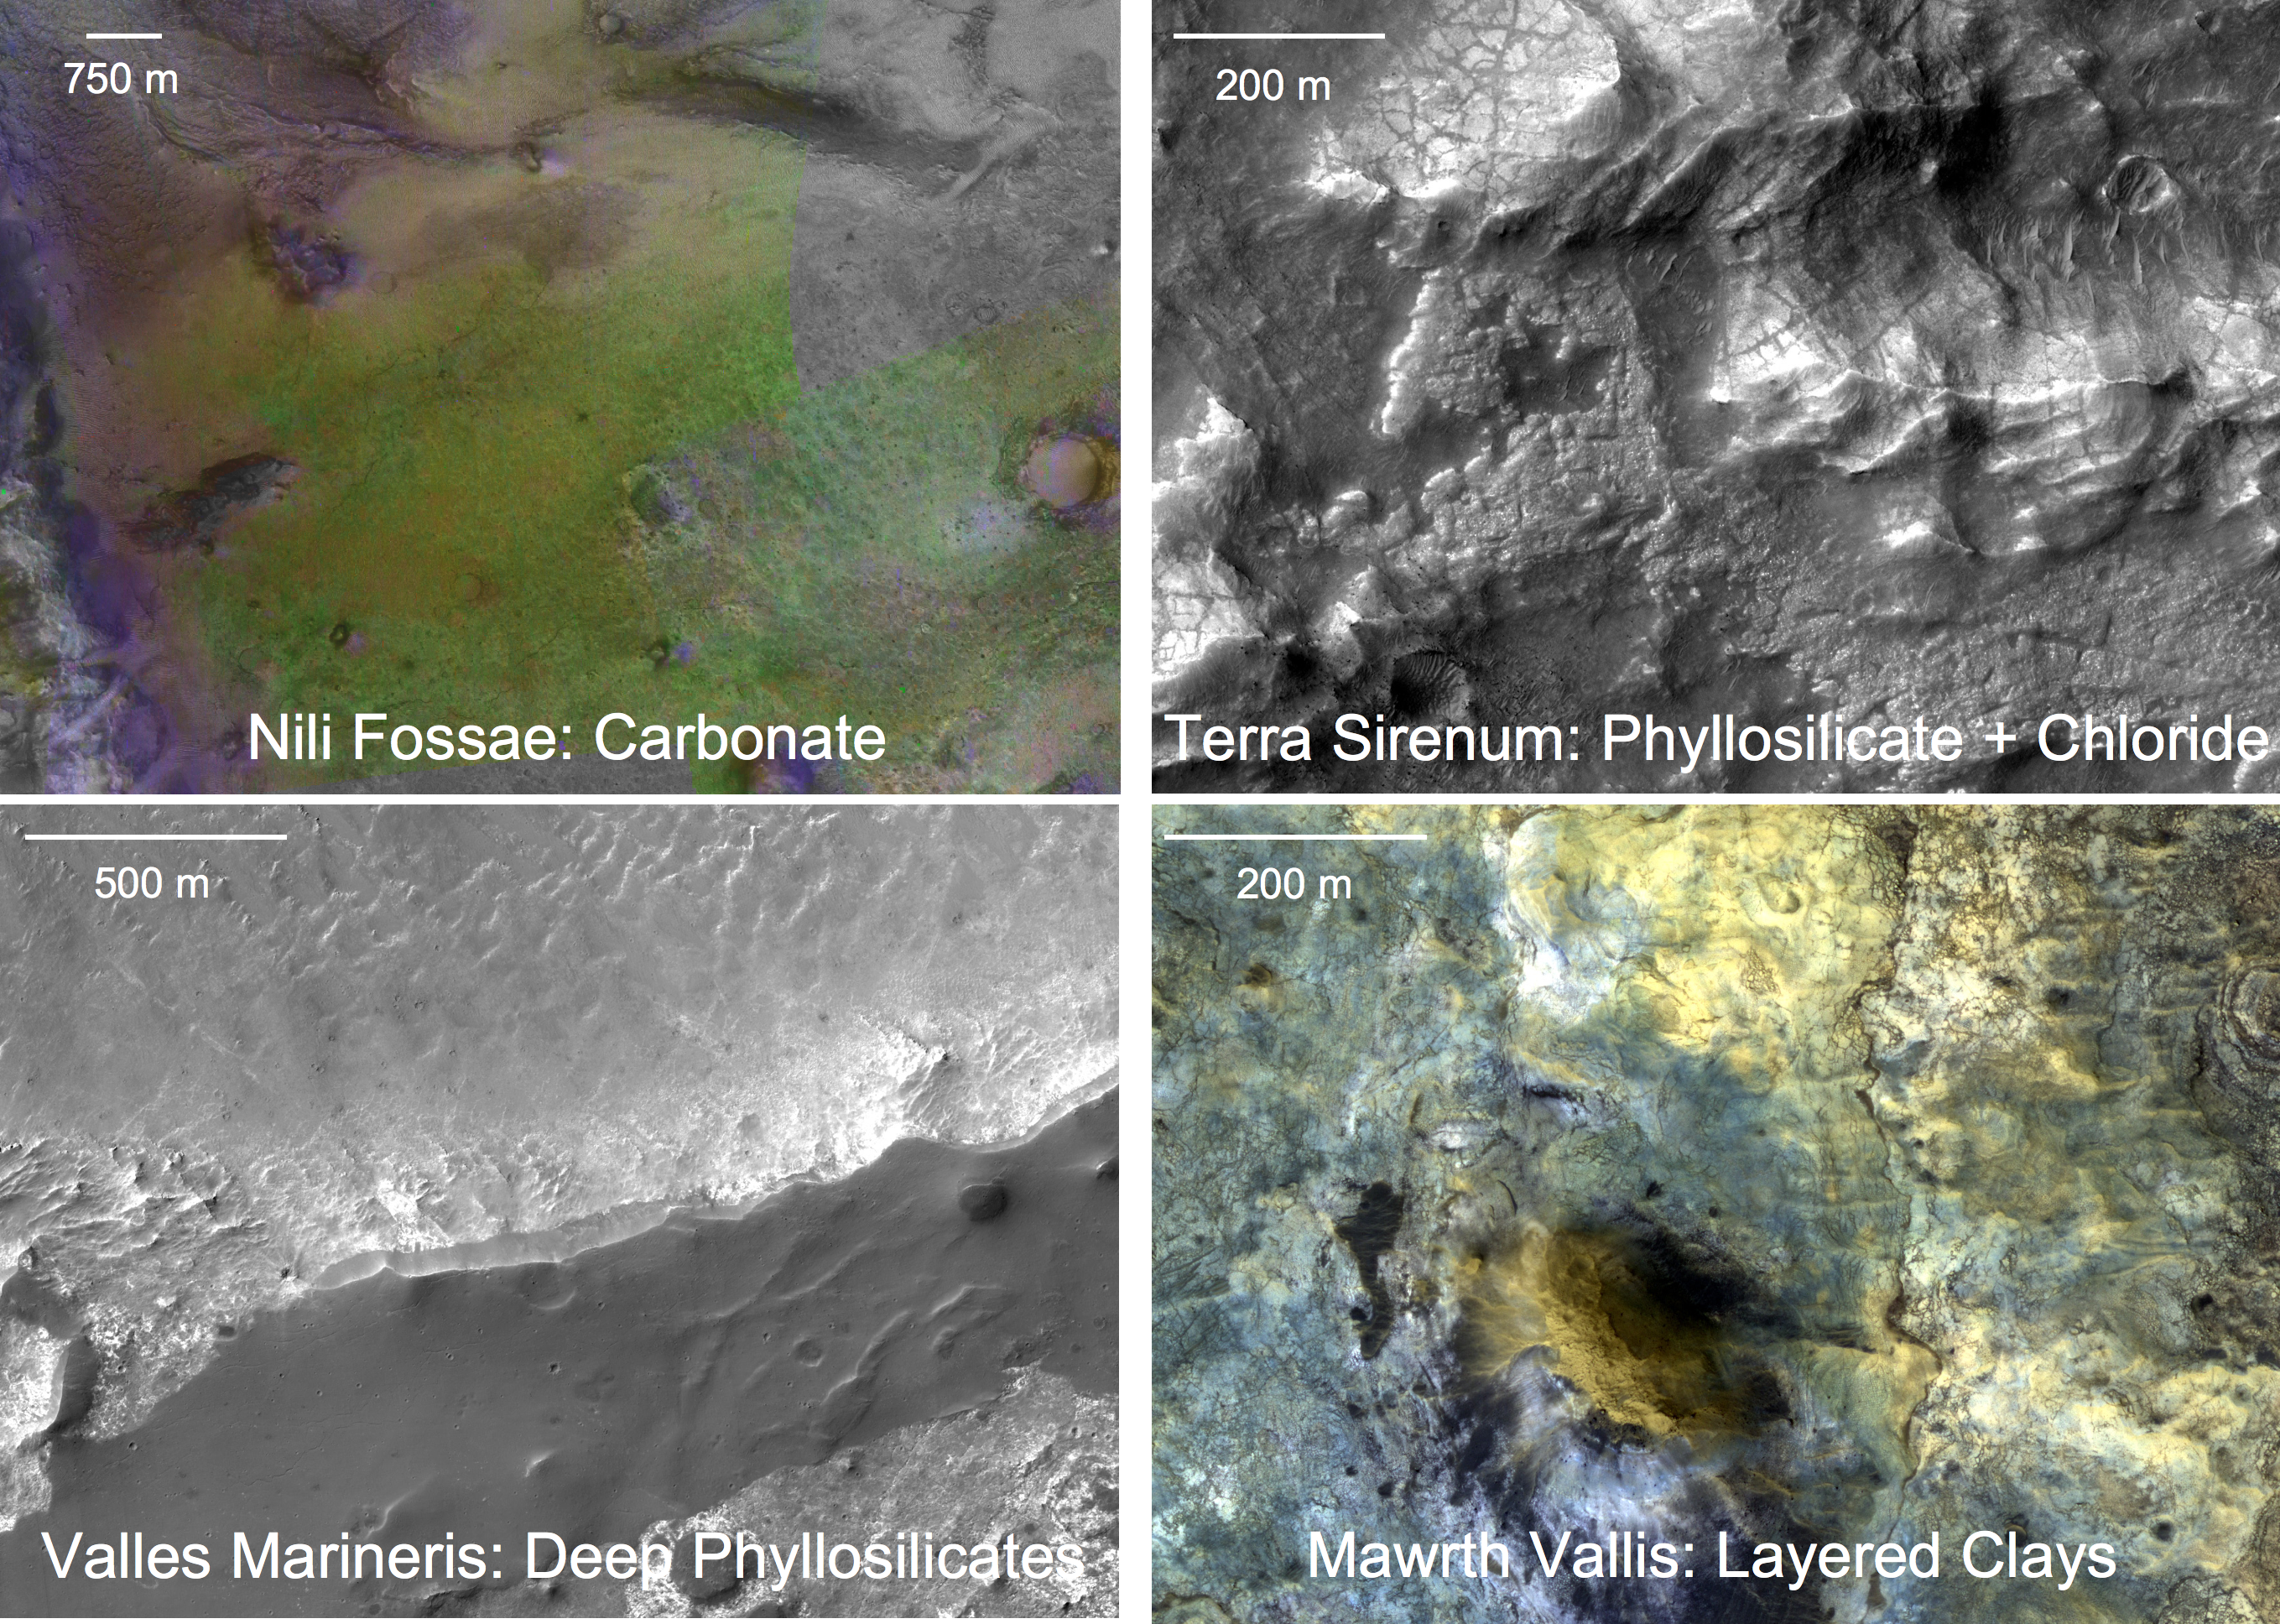

Four Types of Deposits From Wet Conditions on Early Mars

Each of these four panels shows a close-up view of a different type of geological deposit formed with the involvement of water, based on observations by NASA’s Mars Reconnaissance Orbiter. All four date from the earliest period of Martian history, called the Noachian Period.

The upper-left panel shows carbonates overlying clays in the Nili Fossae region of Mars. The view combines color-coded information from infrared spectral observations by the Compact Reconnaissance Imaging Spectrometer for Mars (CRISM) with an underlying black-and-white image from the High Resolution Imaging Science Experiment (HiRISE) camera. Beneath a rough-textured capping rock unit (purple) lie banded olivine-bearing layers (yellow), which in some places have been partially or wholly altered to carbonate (green).

The upper-right panel shows phyllosilicates and chlorides in the Terra Sirenum region, observed by CRISM and HiRISE. Medium-toned, finely fractured rocks containing chloride salts either underlie higher-standing, light-toned phyllosilicates or fill in low spots between them. Both sit on dark, eroded volcanic material.

The lower-left panel shows the upper portion of canyon wall in Coprates Chasma, observed by HiRISE and CRISM. The chasm rim cuts across the middle of the image. The wall slopes down to the top of the image and continues outside the region shown, exposing multiple phyllosilicate-bearing layers in a section of rock 7 kilometers (4 miles) thick. Two of the layers shown here are finely fractured aluminum clays that dominate the lower half of the image, underlain by thin beds of iron-magnesium clays at the top of the image. The dark material is a remnant of an overlying layer of basaltic sand that has been partly eroded away by the wind.

The lower-right panel shows phyllosilicates with vertically layered compositions in Mawrth Vallis, observed by HiRISE (presented in enhanced color) and CRISM. The brown-colored knob in the middle of the scene is a remnant of cap rock that overlies aluminum clays (blue-gray), which in turn overlie iron-magnesium clays (buff).

NASA’s Jet Propulsion Laboratory, a division of the California Institute of Technology, Pasadena, manages the Mars Reconnaissance Orbiter for the NASA Science Mission Directorate, Washington. Lockheed Martin Space Systems, Denver, is the prime contractor for the project and built the spacecraft. The Johns Hopkins University Applied Physics Laboratory led the effort to build the CRISM instrument and operates CRISM in coordination with an international team of researchers from universities, government and the private sector. The University of Arizona, Tucson, operates the HiRISE camera, which was built by Ball Aerospace & Technologies Corp., Boulder, Colo.

Credit: NASA/JPL/JHUAPL/University of Arizona/Brown University